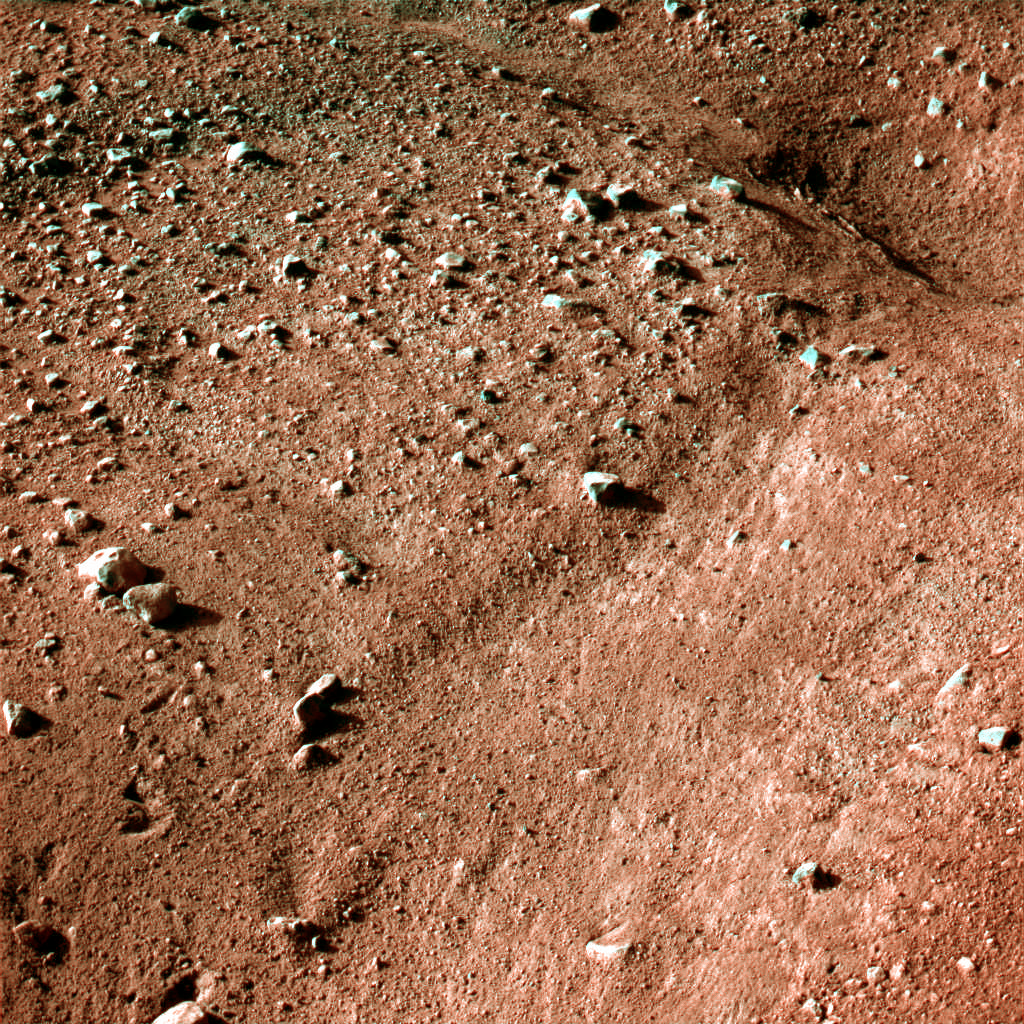

Icy, Patterned Ground on Mars

This image shows a polygonal pattern in the ground near NASA’s Phoenix Mars Lander, similar in appearance to icy ground in the arctic regions of Earth.

Phoenix touched down on the Red Planet at 4:53 p.m. Pacific Time (7:53 p.m. Eastern Time), May 25, 2008, in an arctic region called Vastitas Borealis, at 68 degrees north latitude, 234 degrees east longitude.

This is an approximate-color image taken shortly after landing by the spacecraft’s Surface Stereo Imager, inferred from two color filters, a violet, 450-nanometer filter and an infrared, 750-nanometer filter.

The Phoenix Mission is led by the University of Arizona, Tucson, on behalf of NASA. Project management of the mission is by NASA’s Jet Propulsion Laboratory, Pasadena, Calif. Spacecraft development is by Lockheed Martin Space Systems, Denver.

Photojournal Note: As planned, the Phoenix lander, which landed May 25, 2008 23:53 UTC, ended communications in November 2008, about six months after landing, when its solar panels ceased operating in the dark Martian winter.

Credit: NASA/JPL-Caltech/University of Arizona